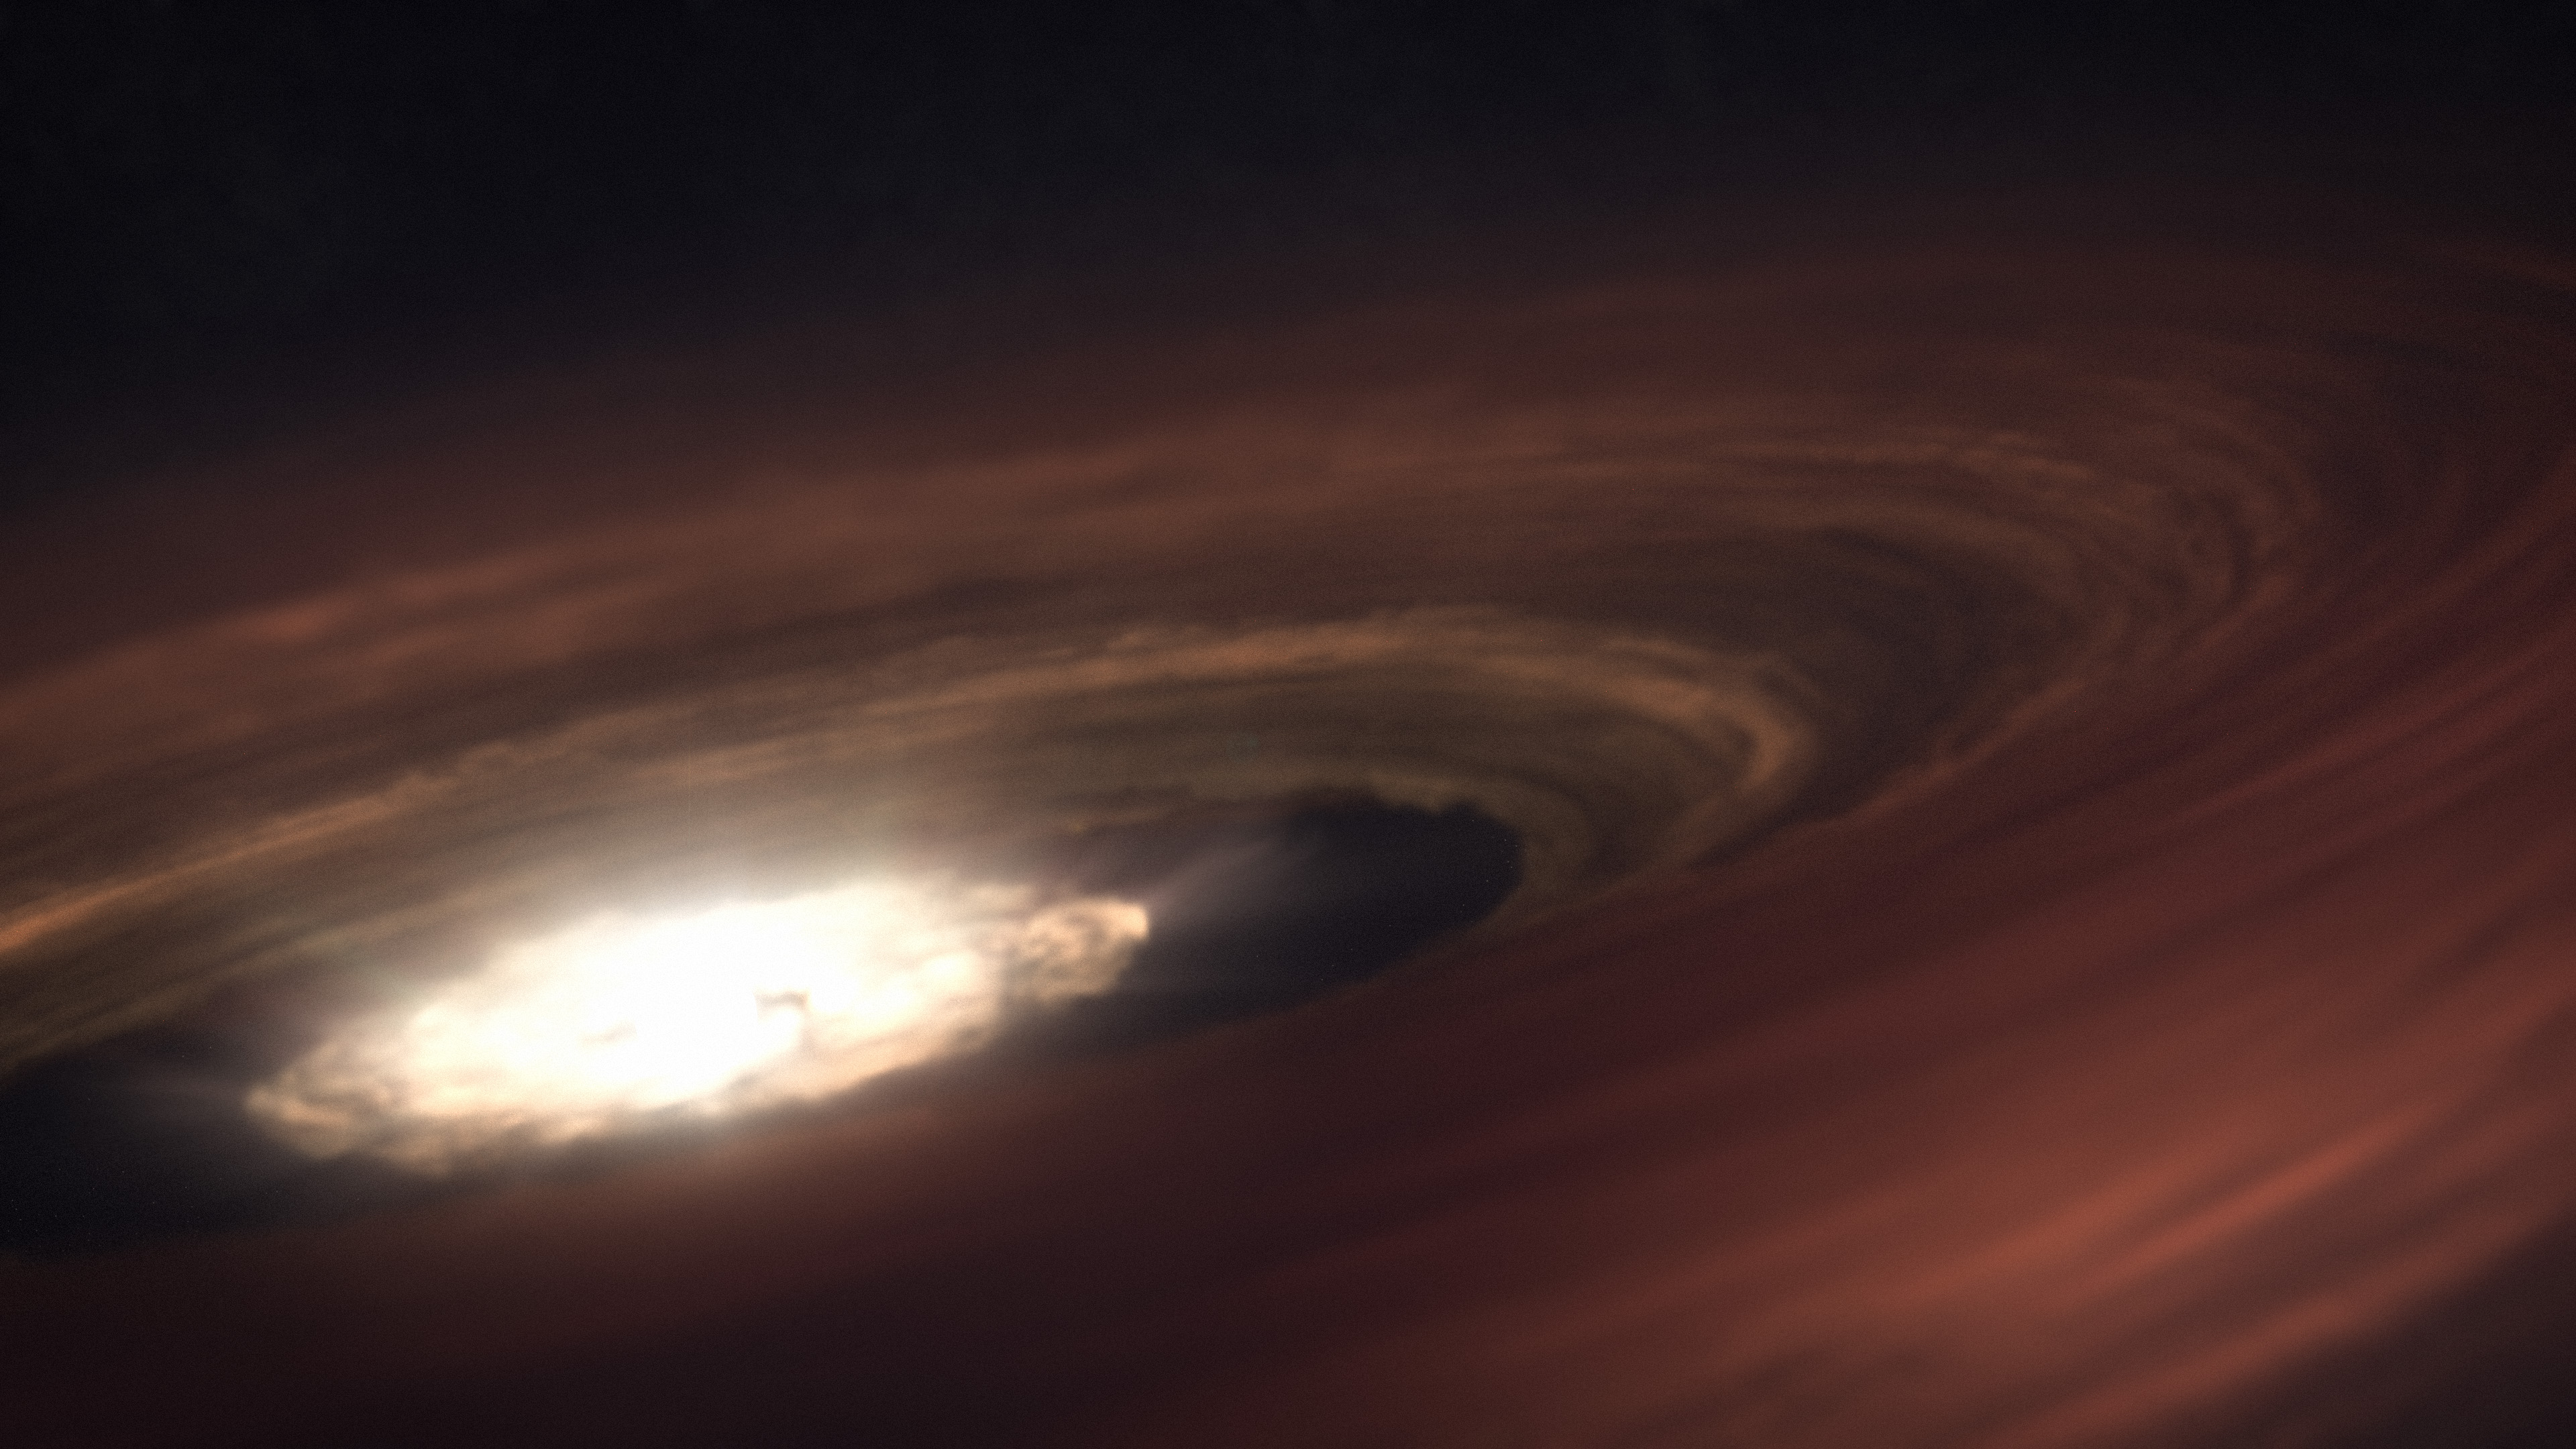

SZ Chamaeleontis (Artist Concept)

In this artist concept, the young star SZ Chamaeleontis (SZ Cha) is surrounded by a disk of dust and gas with the potential to form a planetary system. Once our solar system looked something like this, before planets, moons, and asteroids formed. The raw ingredients, including those for life on Earth, were present in the Sun’s protoplanetary disk.

SZ Cha emits radiation in multiple wavelengths which are evaporating the disk. Planets are in a race against time to form before the disk of material is evaporated completely. NASA’s James Webb Space Telescope observed typical conditions in the disk – it was being bombarded primarily by X-rays. However, when NASA’s Spitzer Space Telescope observed the disk in 2008, it saw a different scene, dominated by extreme ultraviolet (EUV) light, indicated by the presence of a specific type of neon in the disk. These differences are significant because planets would have more time to form from a disk dominated by EUV. Astronomers are investigating the cause of the difference between Webb and Spitzer’s readings, and think it may be due to the presence (or not) of a strong wind that, when active, absorbs EUV, leaving X-rays to hit the disk.

Credit: Illustration: NASA, ESA, CSA, Ralf Crawford (STScI)